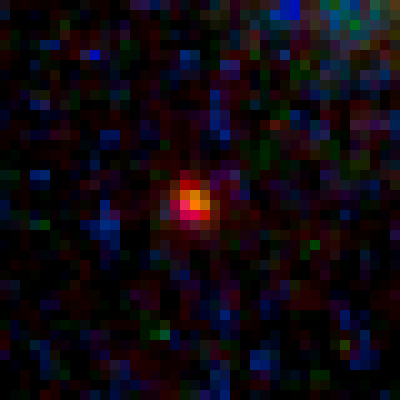

Lensed Object MACS0647-JD1

Object Name: MACS0647-JD
Object Description: z=11 Galaxy Candidate
Instrument: HST/ACS/WFC and HST/WFC3/IR
Filters: ACS/WFC: F435W (B), F475W (g), F555W (V), F606W (V), F625W (r), F775W (I), F814W (I), and F850LP (z) WFC3/IR: F105W (Y), F110W (YJ), F125W (J), F140W (JH), and F160W (H)
Exposure Time: 27.5 hours

This image is a composite of separate exposures acquired by the ACS and WFC3 instruments. Several filters were used to sample various wavelengths. The color results from assigning different hues (colors) to each monochromatic (grayscale) image associated with an individual filter. In this case, the assigned colors are: Blue: ACS/WFC F435W (B) + F475W (g) + F555W (V) + F606W (V) + F625W (r) Green: ACS/WFC F775W (I) + F814W (I) + F850LP (z), and WFC3/IR F105W (Y) + F110W (YJ) + F125W (J) Red: WFC3/IR F140W (JH) + F160W (H)

Credit: NASA, ESA, M. Postman and D. Coe (STScI), and the CLASH Team